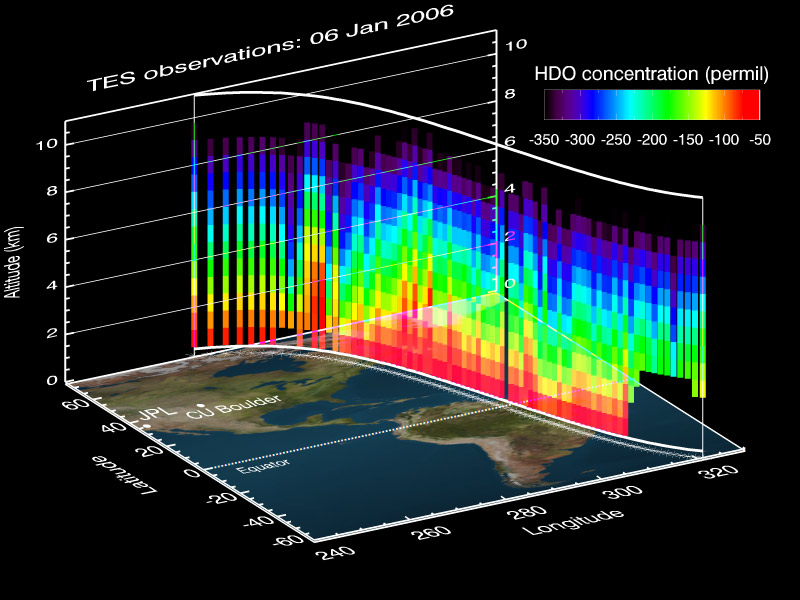

A NASA Space Sleuth Hunts the Trail of Earth’s Water

This vertical profile view from the Tropospheric Emission Spectrometer (TES) instrument on NASA’s Aura satellite depicts the distribution of water vapor molecules over Earth’s tropics across one transect of the satellite’s orbit on January 6, 2006.

TES uses the spectrum of the water isotope HDO or ‘heavy’ water (also known as deuterium) to trace the history of the water vapor. Under normal circumstances, water contains .03 percent of the isotope HDO. As water evaporates, the vapor tends to have more of the lighter isotopes, since the lighter isotope (H2O) preferentially evaporates. When it rains, the heavier isotopes (HDO) tend to rain out first, because the heavier isotopes preferentially condense. Therefore, measuring the ratios of these isotopes is a good way to track the origin, condensation and evaporation history of an air parcel.

In this figure, the red areas near the surface illustrate about 80 parts per thousand less than the normal HDO/H2O ratio. This is because the HDO gets depleted as the water evaporates near the surface and some of the heavier HDO gets left behind. The purple areas at higher altitude illustrate 350 parts per thousand less than the normal HDO/H2O ratio. This is because the heavier HDO can’t make it up to the higher altitudes in the troposphere, so at these altitudes a larger proportion of the water vapor becomes HDO depleted. This is known as the “altitude effect.”

This TES transect also demonstrates that there is less isotope depletion (more red) over the ocean because these regions are close to the water vapor source, while there is more global isotope depletion (more blue and purple) in the higher altitudes and higher latitudes due to the preferential loss of heavy isotopes (HDO) during precipitation.

The TES measurements also allow scientists to determine how much water evaporates into the troposphere from the ocean verses terrestrial sources, especially tropical areas over the Amazon River basin and tropical Africa. Understanding the distribution and movement of water vapor and other atmospheric gases is vital to understanding their effects on Earth’s water cycle and its role in weather and climate.

TES measures the concentrations of carbon monoxide, ozone, methane and water vapor in Earth’s troposphere, the lower part of the atmosphere between the surface and about 8-10 kilometers altitude, although the instrument is primarily sensitive in the 2-4 kilometer range for water vapor.

Credit: NASA/JPL-Caltech/Univ. of Colorado, Boulder